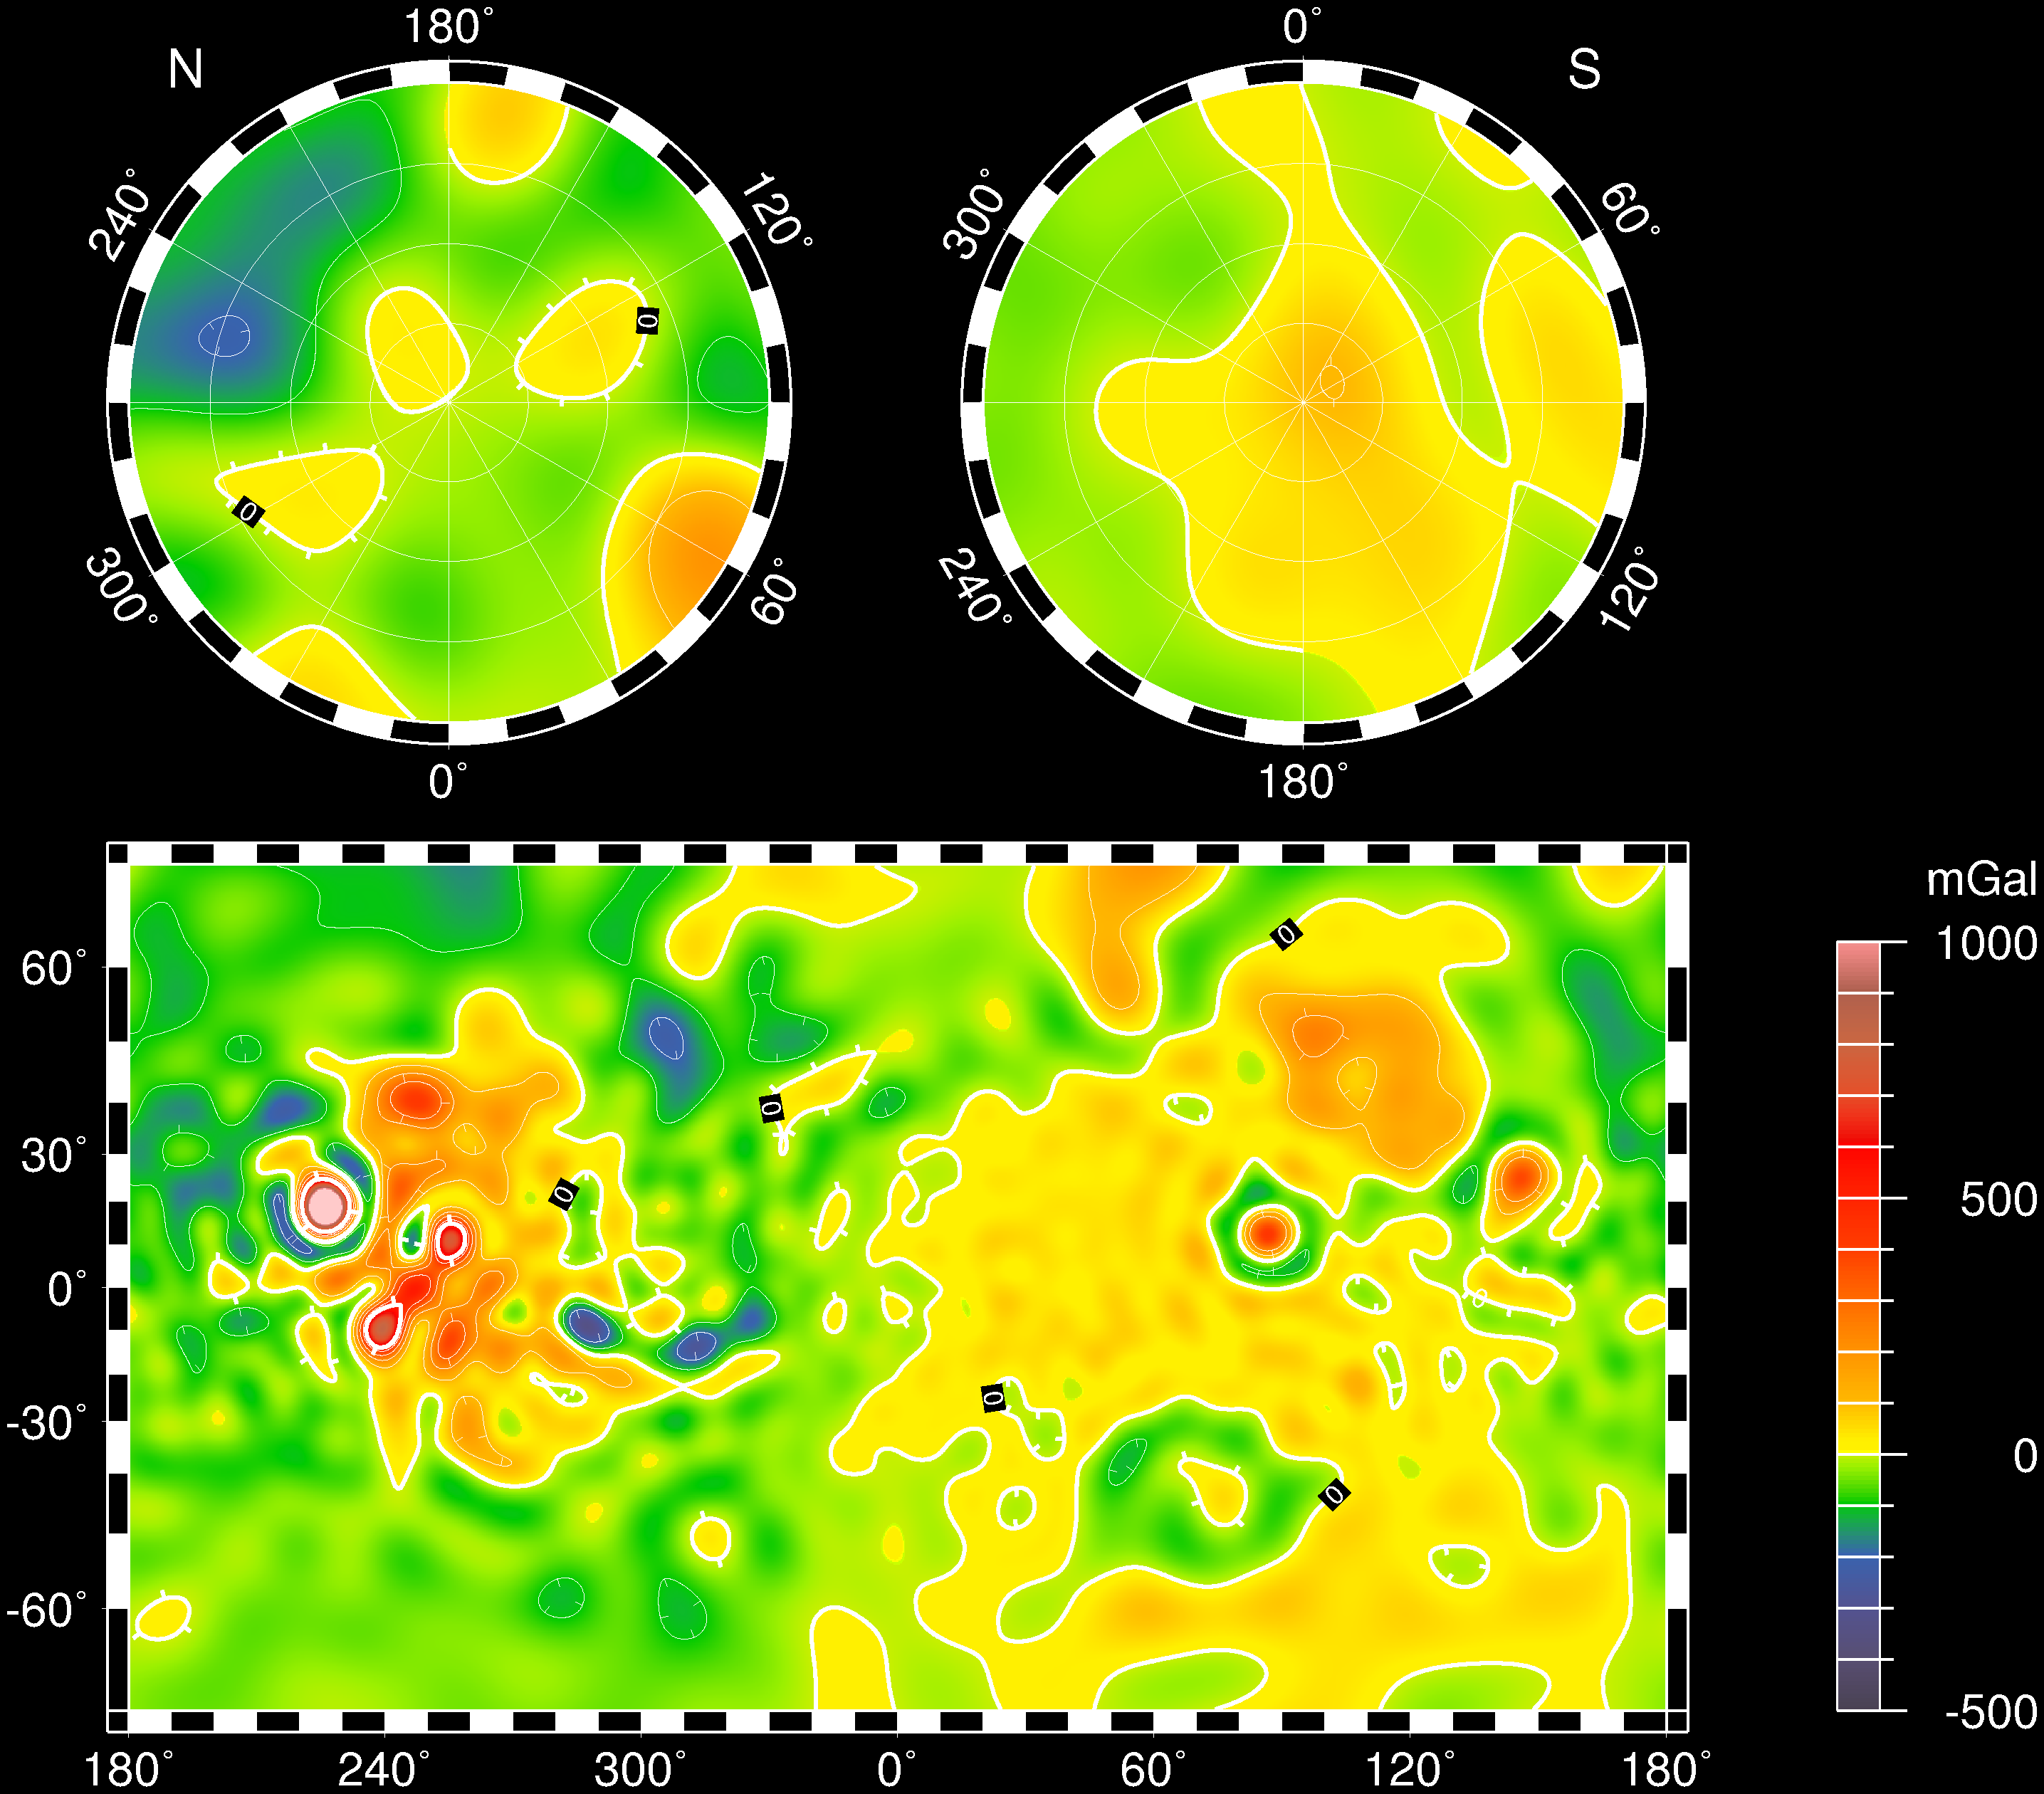

Mars Gravity Map (RS)

Vertical gravity map of Mars color-coded in mgals based on radio tracking. Note correlations and lack of correlations with the global topography.

Credit: NASA/JPL/GSFC